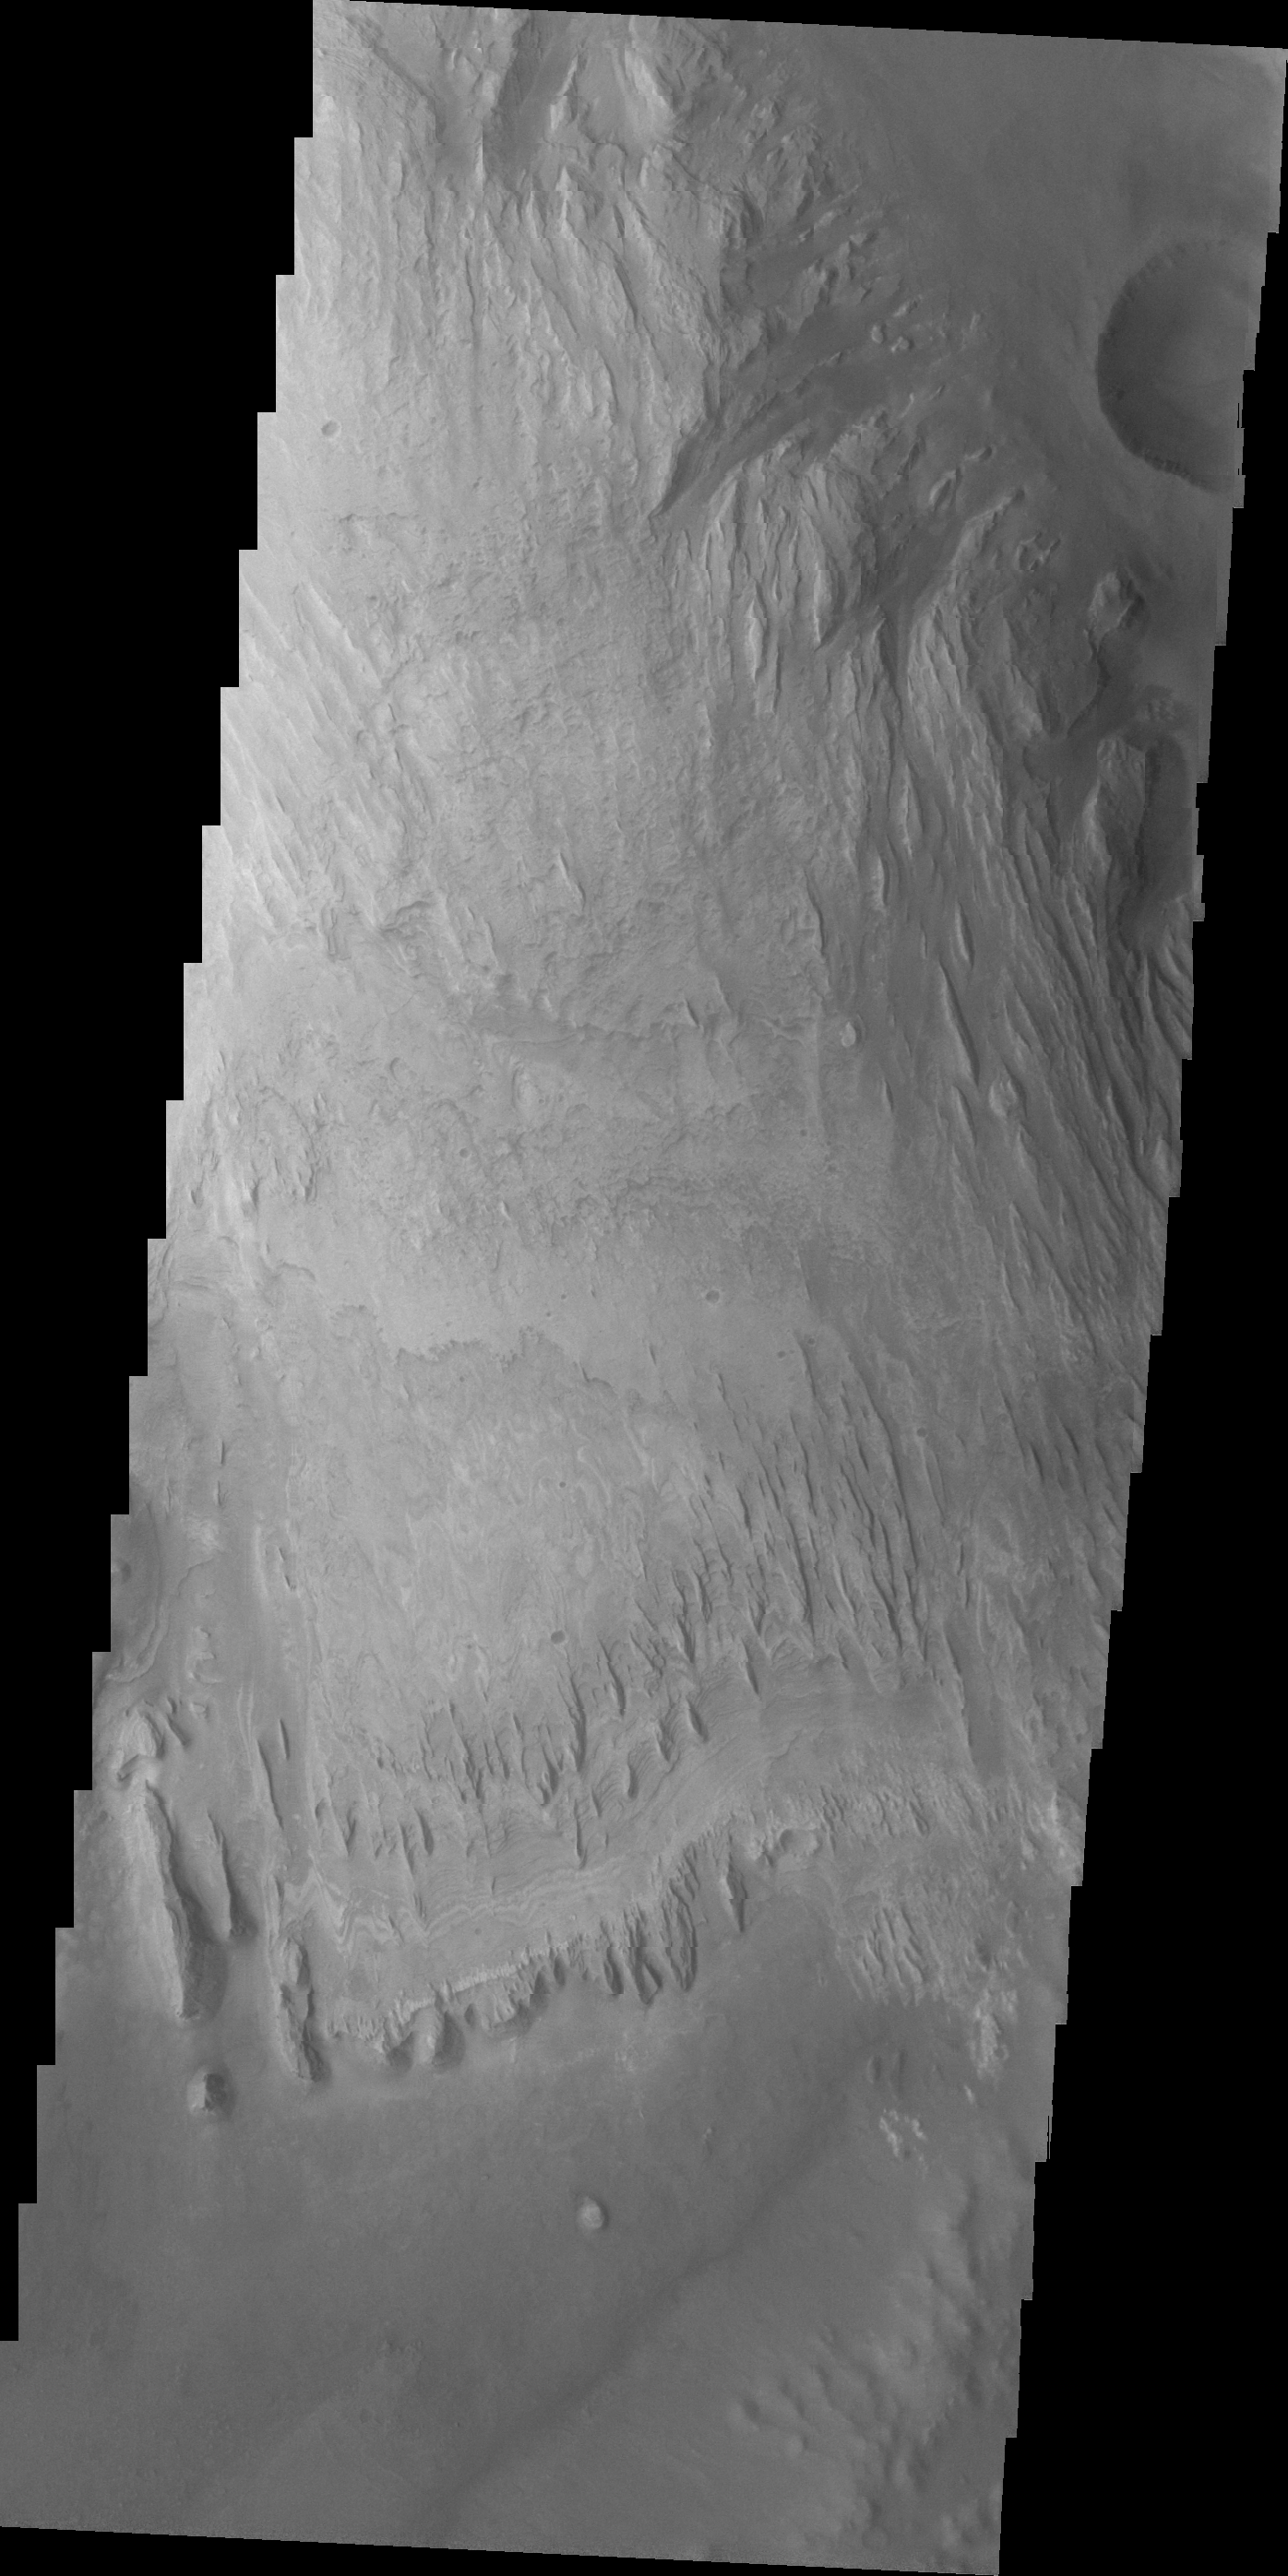

Images of Gale #9

During the month of April Mars will be in conjunction relative to the Earth. This means the Sun is in the line-of-sight between Earth and Mars, and communication between the two planets is almost impossible. For conjunction, the rovers and orbiting spacecraft at Mars continue to operate, but do not send the data to Earth. This recorded data will be sent to Earth when Mars moves away from the sun and the line-of-sight between Earth and Mars is reestablished. During conjunction the THEMIS image of the day will be a visual tour of Gale Crater, the location of the newest rover Curiosity.

We now begin a traverse across Mt. Sharp moving from east to west. The layering of the material that comprises Mt. Sharp is visible in the bottom third of this image. This image also shows the weathering that has affected Mt. Sharp.

Credit: NASA/JPL-Caltech/ASU